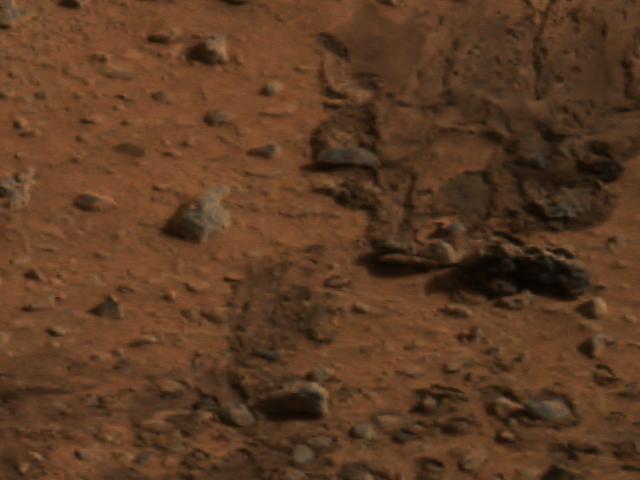

Spirit’s Airbags Leave Trail

The smooth surfaces of angular and rounded rocks seen in this image of the martian terrain may be the result of wind-polishing debris. The picture was taken by the panoramic camera on the Mars Exploration Rover Spirit.

Credit: NASA/JPL/Cornell